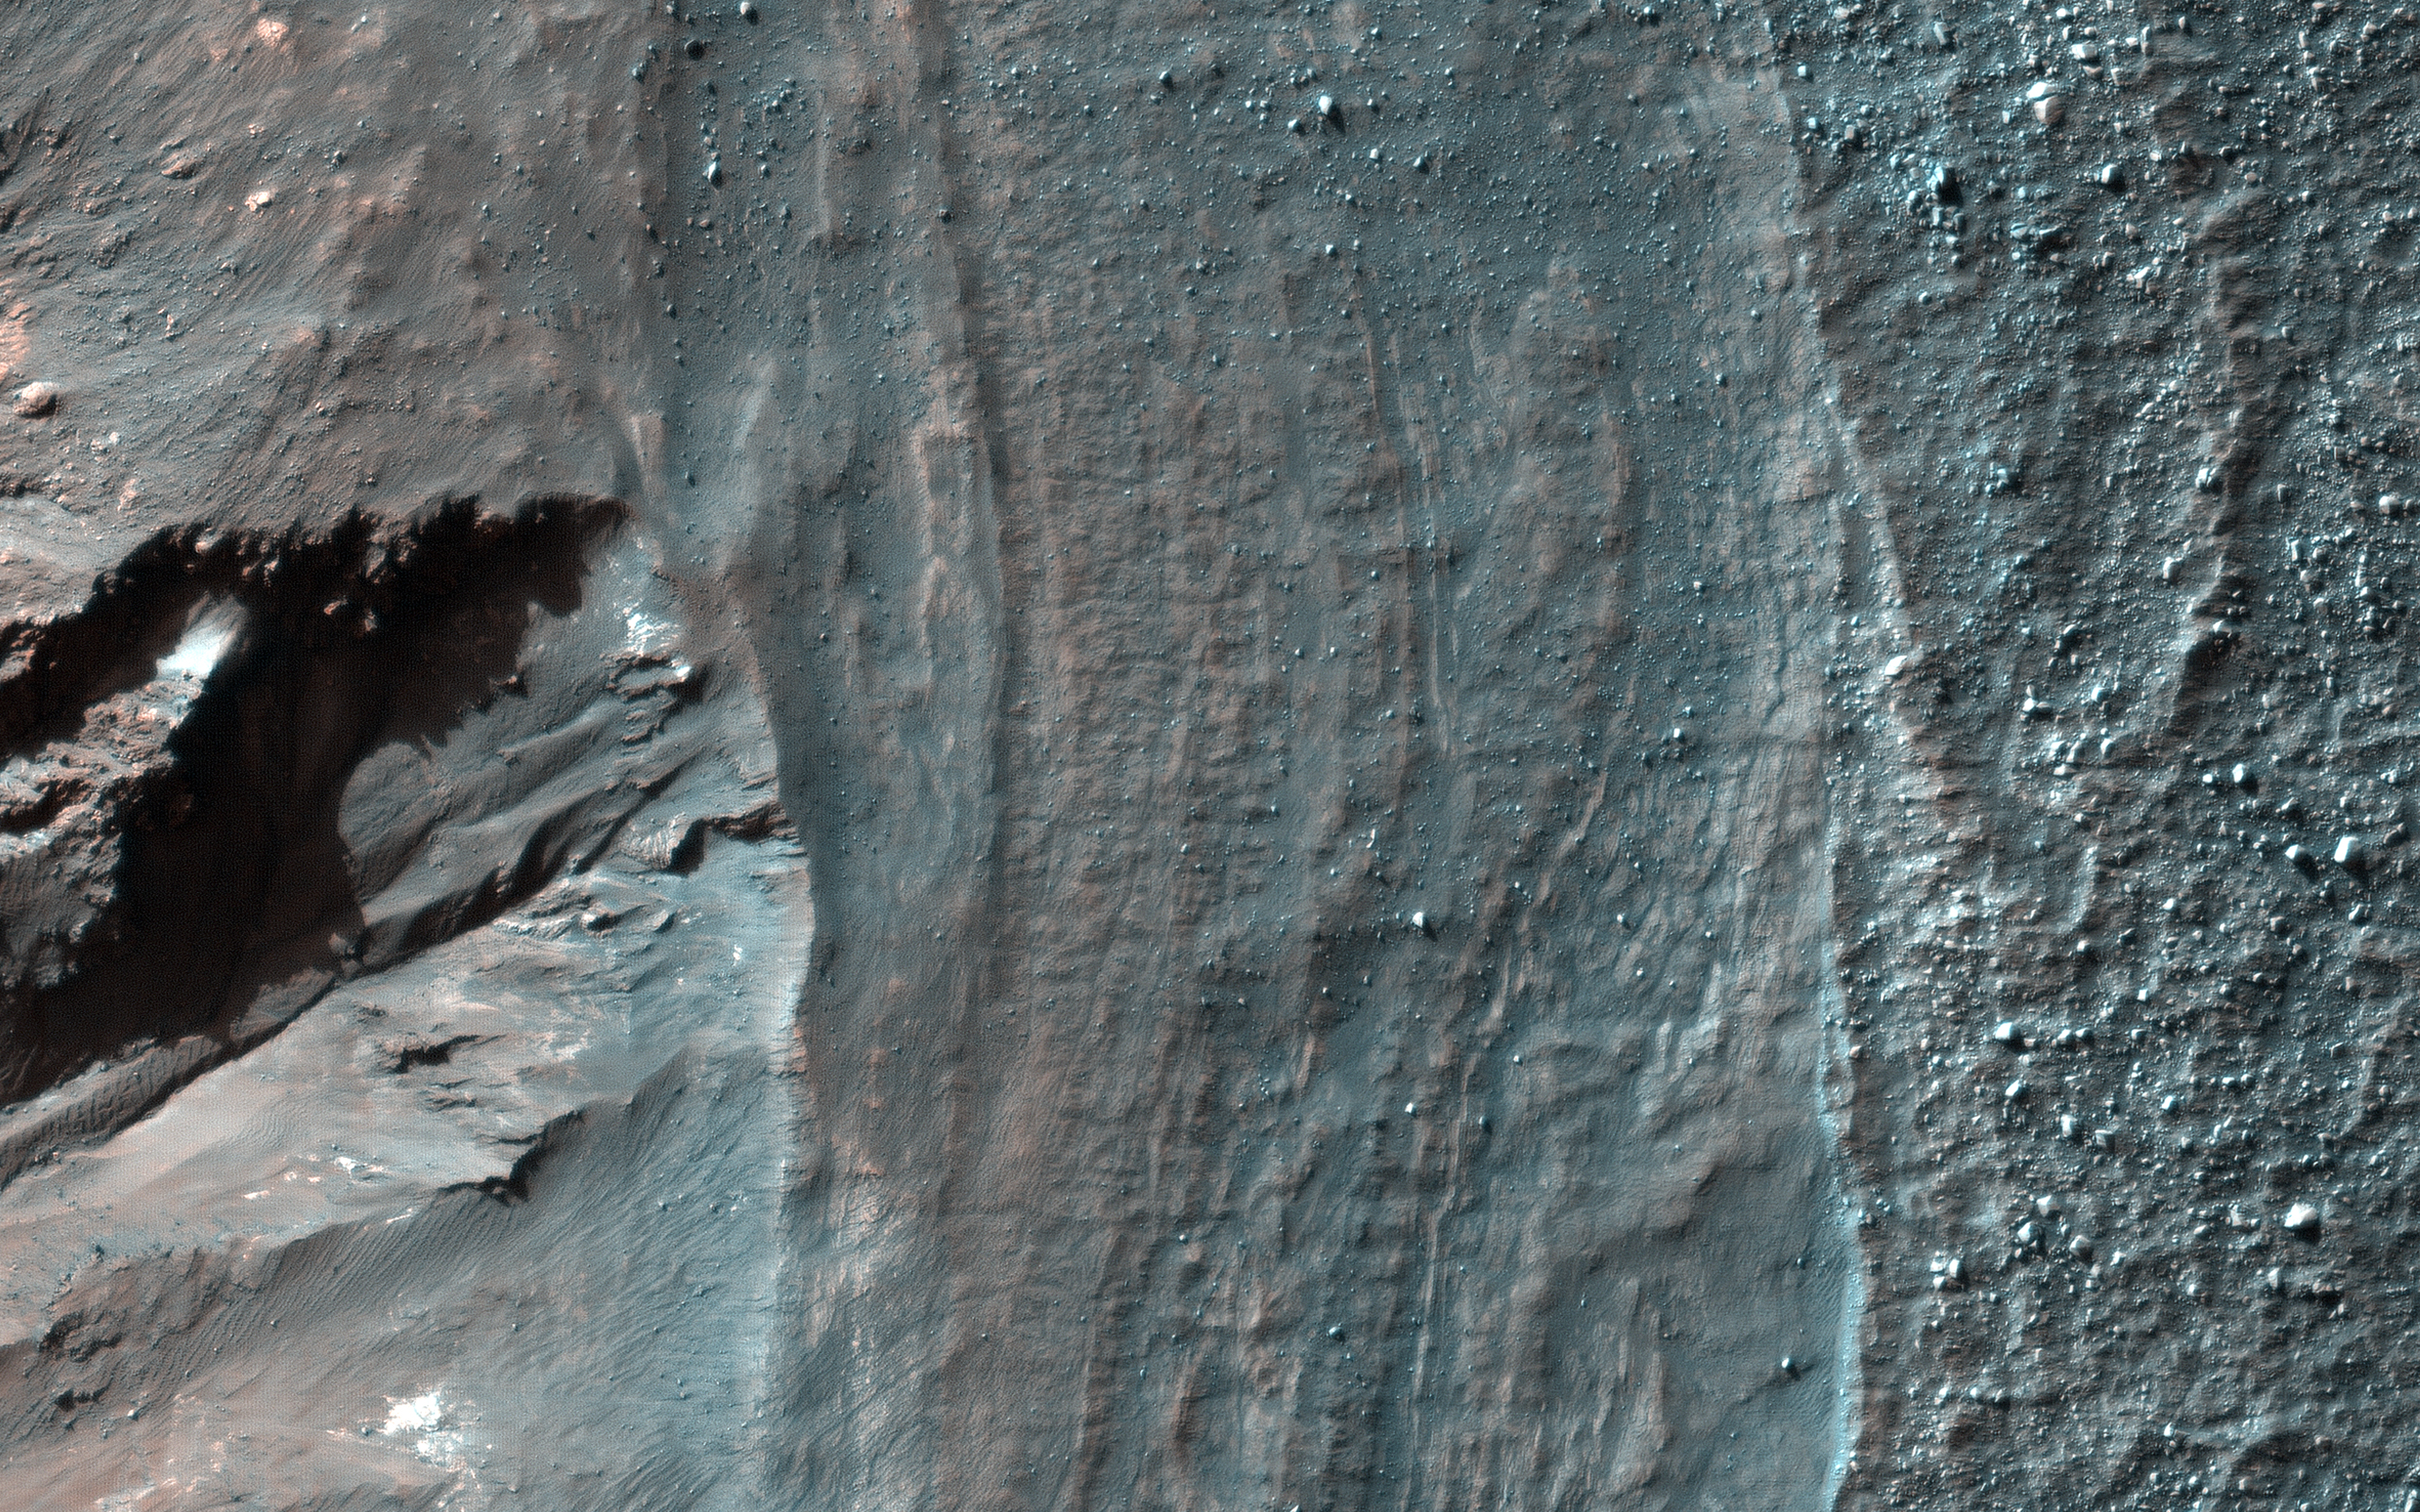

Crater Rim Layers, Rubble, and Gullies

This observation from NASA’s Mars Reconnaissance Orbiter shows a close view of the rim and upper wall of an impact crater on the Martian surface. The layers in enhanced color are exposed subsurface strata that are relatively resistant to erosion. Boulder-like rubble beyond the crater rim is scattered down the wall of the crater (down-slope is toward the lower left of the image).

Another feature of interest to Mars scientists is a large gully roughly 100 meters across. These gullies may have formed when water from melted ice on the crater walls, or from groundwater within the walls, assisted in transporting eroding material downslope.

The map is projected here at a scale of 25 centimeters (9.8 inches) per pixel. [The original image scale is 25.4 centimeters (10 inches) per pixel (with 1 x 1 binning); objects on the order of 76 centimeters (29.9 inches) across are resolved.] North is up.

The University of Arizona, Tucson, operates HiRISE, which was built by Ball Aerospace & Technologies Corp., Boulder, Colo. NASA’s Jet Propulsion Laboratory, a division of Caltech in Pasadena, California, manages the Mars Reconnaissance Orbiter Project for NASA’s Science Mission Directorate, Washington.

Credit: NASA/JPL-Caltech/Univ. of Arizona